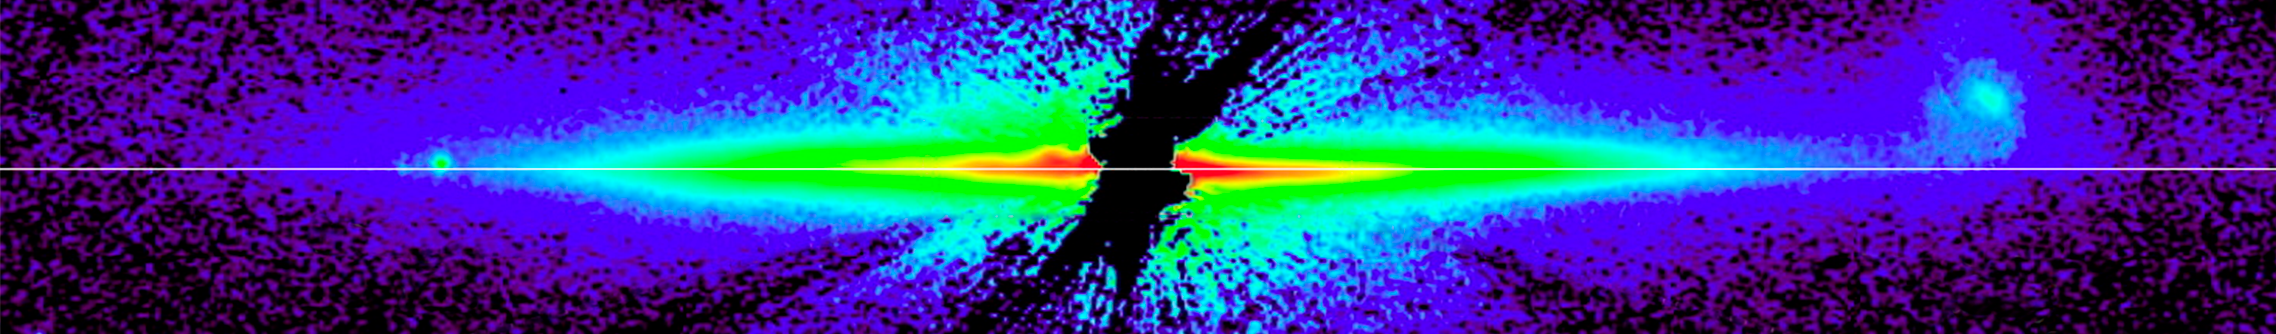

AU Microscopii Debris Disk

Object Name: AU Mic, AU Microscopii
Object Description: Debris Disk Around Nearby Star
Instrument: Steward Observatory

Credit: NASA, ESA, G. Schneider (Steward Observatory), and the HST GO 12228 team